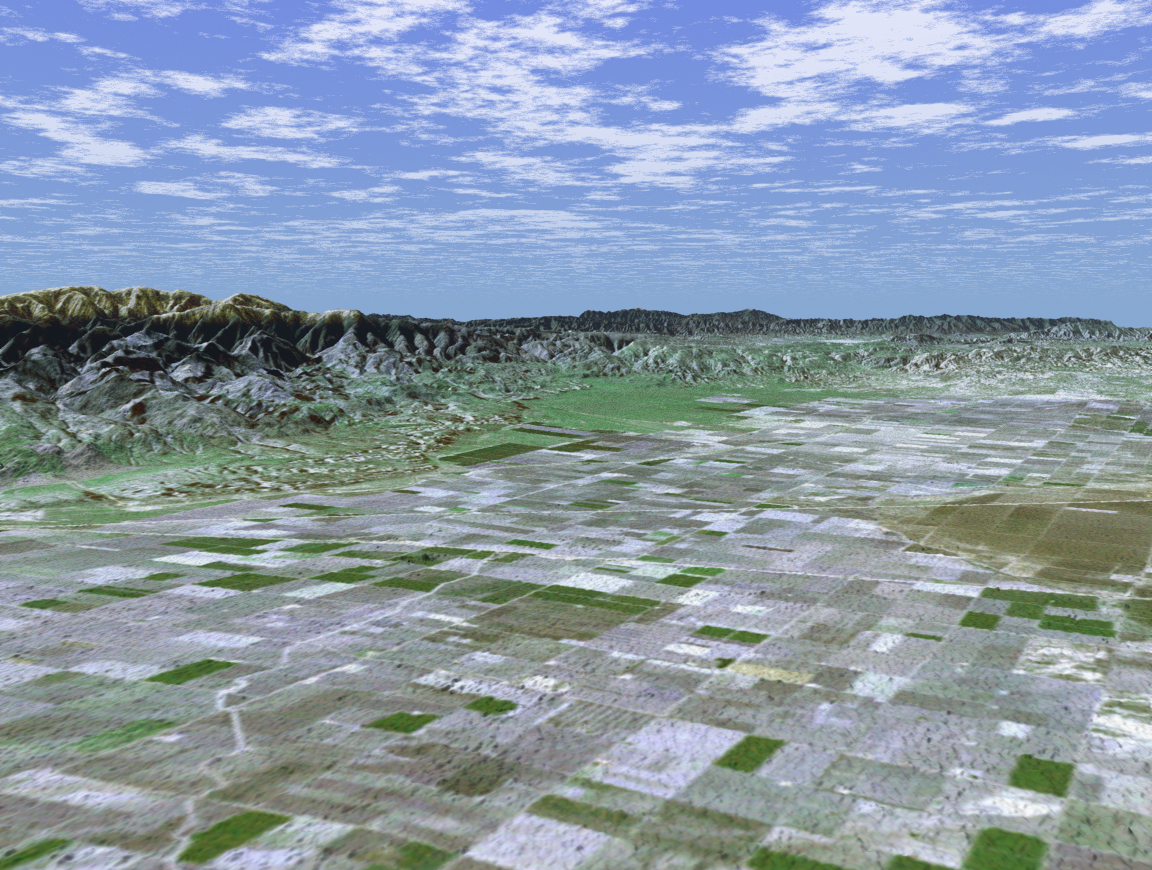

SRTM Perspective View with Landsat Overlay: San Joaquin Valley, California

San Joaquin, the name given to the southern portion of California’s vast Central Valley, has been called the world’s richest agricultural valley. In this perspective view generated using data from the Shuttle Radar Topography Mission and an enhanced Landsat image, we are looking toward the southwest over a checkerboard pattern of agricultural fields. Mt. Pinos, a popular location for stargazing at 2,692 meters (8,831 feet) looms above the valley floor and is visible on the left side of the image. The productive southern San Joaquin is in reality a desert, averaging less than 12.7 cm (5 inches) of rain per year. Through canals and irrigation, the region nurtures some two hundred crops including grapes, figs, apricots, oranges, and more than 4,047 square-km (1,000,000 acres) of cotton. The California Aqueduct, transporting water from the Sacramento River Delta through the San Joaquin, runs along the base of the low-lying Wheeler Ridge on the left side of the image. The valley is not all agriculture though. Kern County, near the valley’s southern end, is the United States’ number one oil producing county, and actually produces more crude oil than Oklahoma. For visualization purposes, topographic heights displayed in this image are exaggerated two times. Colors, from Landsat data, approximate natural color.

The elevation data used in this image was acquired by SRTM aboard the Space Shuttle Endeavour, launched on February 11, 2000. SRTM used the same radar instrument that comprised the Spaceborne Imaging Radar-C/X-Band Synthetic Aperture Radar (SIR-C/X-SAR) that flew twice on Endeavour in 1994. SRTM was designed to collect three-dimensional measurements of Earth’s land surface. To collect the 3-D SRTM data, engineers added a mast 60 meters (about 200 feet) long, installed additional C-band and X-band antennas, and improved tracking and navigation devices. The mission is a cooperative project between the NASA, the National Imagery and Mapping Agency (NIMA) of the U.S. Department of Defense, and the German and Italian space agencies. It is managed by NASA’s Jet Propulsion Laboratory, Pasadena, Calif, for NASA’s Earth Science Enterprise,Washington, D.C. JPL is a division of the California Institute of Technology in Pasadena.

Location: 35.08 deg. North lat., 119.00 deg. West lon.
View: Toward the Northwest
Scale: Scale Varies in this Perspective
Date Acquired: February 16, 2000 SRTM, December 14, 1984 Landsat

Credit: NASA/JPL/NIMA/USGS